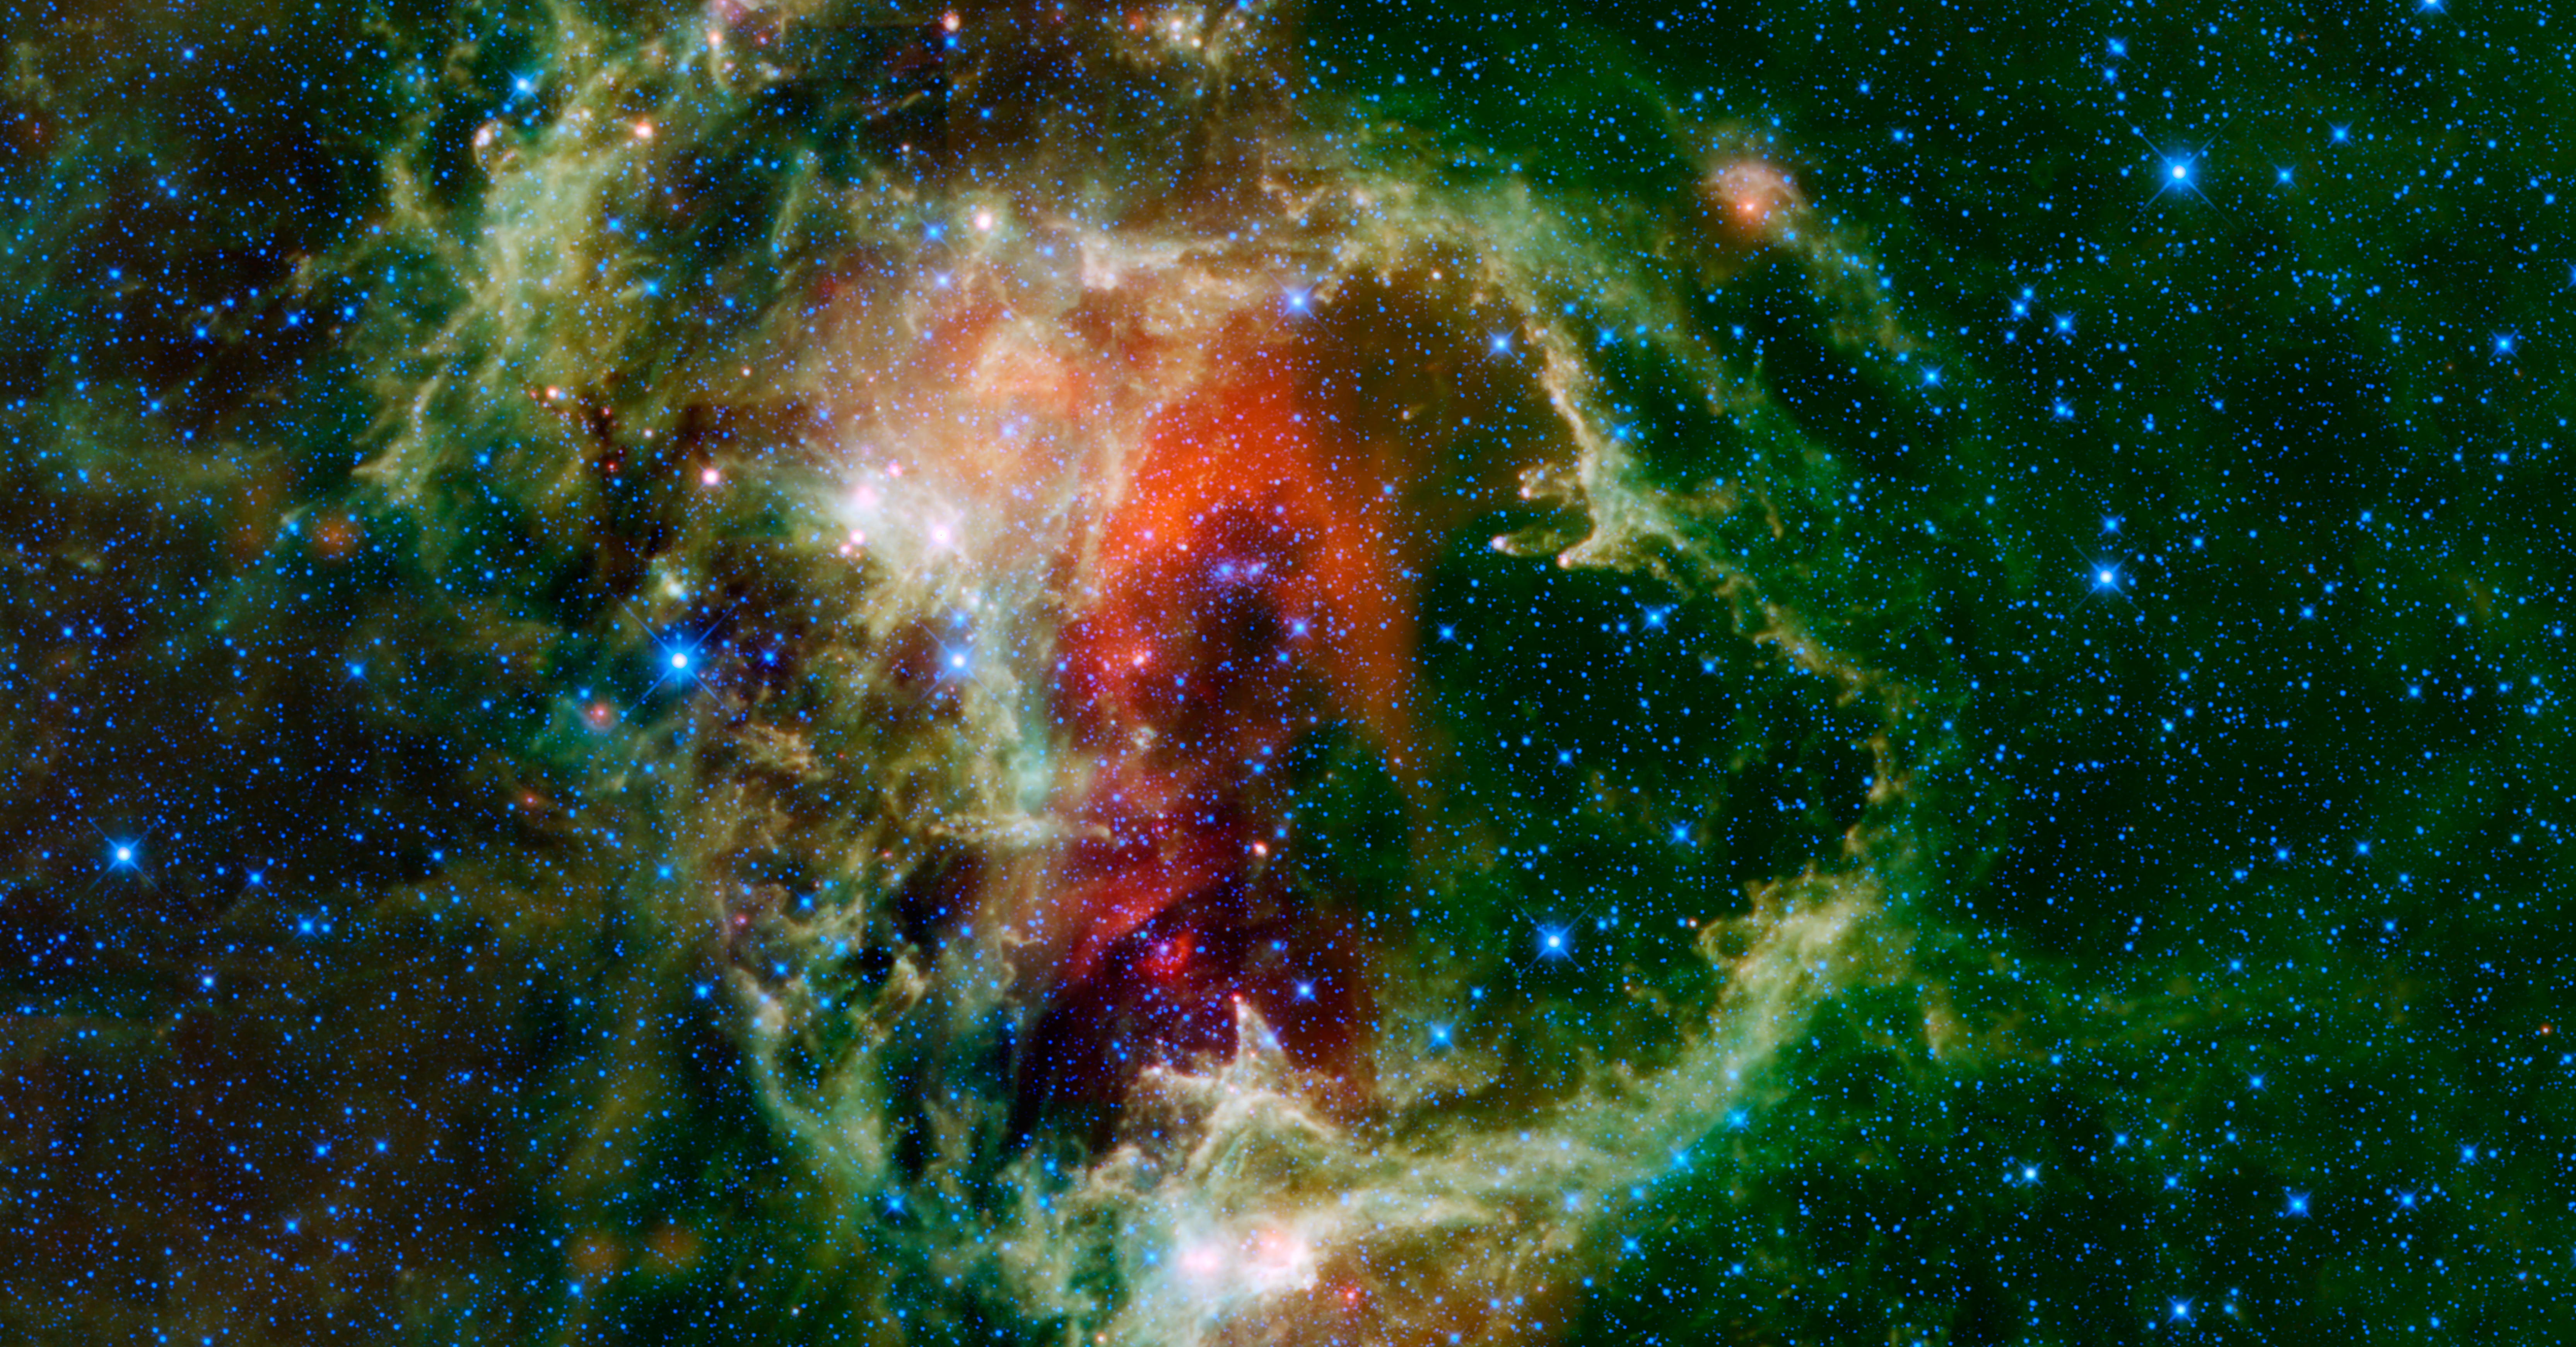

Soul Nebula

This WISE mosaic is of the Soul Nebula (a.k.a. the Embryo Nebula, IC 1848, or W5). It is an open cluster of stars surrounded by a cloud of dust and gas over 150 light-years across and located about 6,500 light-years from Earth in the constellation Cassiopeia, near the Heart Nebula (partially seen in the WISE image of Maffei 1 & 2).

The cluster of stars, IC 1848, formed about a million years ago from the material of the nebula. Winds and ultraviolet light from these young stars are excavating a cavity in the cloud. Parts of the cloud that are more dense than their surroundings are being eroded more slowly and form giant towers, or pillars of dust and gas, which all point toward the central star cluster. It’s reminiscent of the landscape of Badlands National Park in South Dakota. Material at the interior edges of the cavity is also being compressed by the winds and radiation from the star cluster. This triggers new star formation in those areas. The pillars inside the Soul Nebula are each about 10 light-years tall and have stars forming at their tips.

All four infrared detectors aboard WISE were used to make this image. Color is representational: blue and cyan represent infrared light at wavelengths of 3.4 and 4.6 microns, which is primarily light from stars. Green and red represent light at 12 and 22 microns, which is primarily emission from warm dust.

A note about astronomical names: Many objects in the sky have common names that astronomers will use to reference them. However, many, many more objects in the sky do not have common names and only their entry name in an astronomical catalogue is used. One of the most prominent astronomical catalogues is the New General Catalogue (NGC) of Nebulae and Clusters of Stars. It was published in the 1880s. So an object with a name like NGC 7380 means that it is the 7,380th entry in the NGC. Two additional catalogues were published as addendums to the NGC called the Index Catalogues (IC) between 1896 and 1905. The designation of IC 1848 for the Soul Nebula means that it is the 1,848th entry in the Index Catalogues of the NGC. There are many catalogues of astronomical objects, each with their own purpose, and objects can be listed in more than one catalogue. For example, Dutch Astronomer Gart Westerhout made a catalogue of radio sources in the sky. Entry number five in the catalogue, W5, corresponds to IC 1848, i.e., the Soul Nebula (sometimes called the Embryo Nebula).

NASA’s Jet Propulsion Laboratory, Pasadena, Calif., manages the Wide-field Infrared Survey Explorer for NASA’s Science Mission Directorate, Washington. The mission’s principal investigator, Edward Wright, is at UCLA. The mission was competitively selected under NASA’s Explorers Program managed by the Goddard Space Flight Center, Greenbelt, Md. The science instrument was built by the Space Dynamics Laboratory, Logan, Utah, and the spacecraft was built by Ball Aerospace & Technologies Corp., Boulder, Colo. Science operations and data processing take place at the Infrared Processing and Analysis Center at the California Institute of Technology in Pasadena. Caltech manages JPL for NASA.

Credit: NASA/JPL-Caltech/UCLA